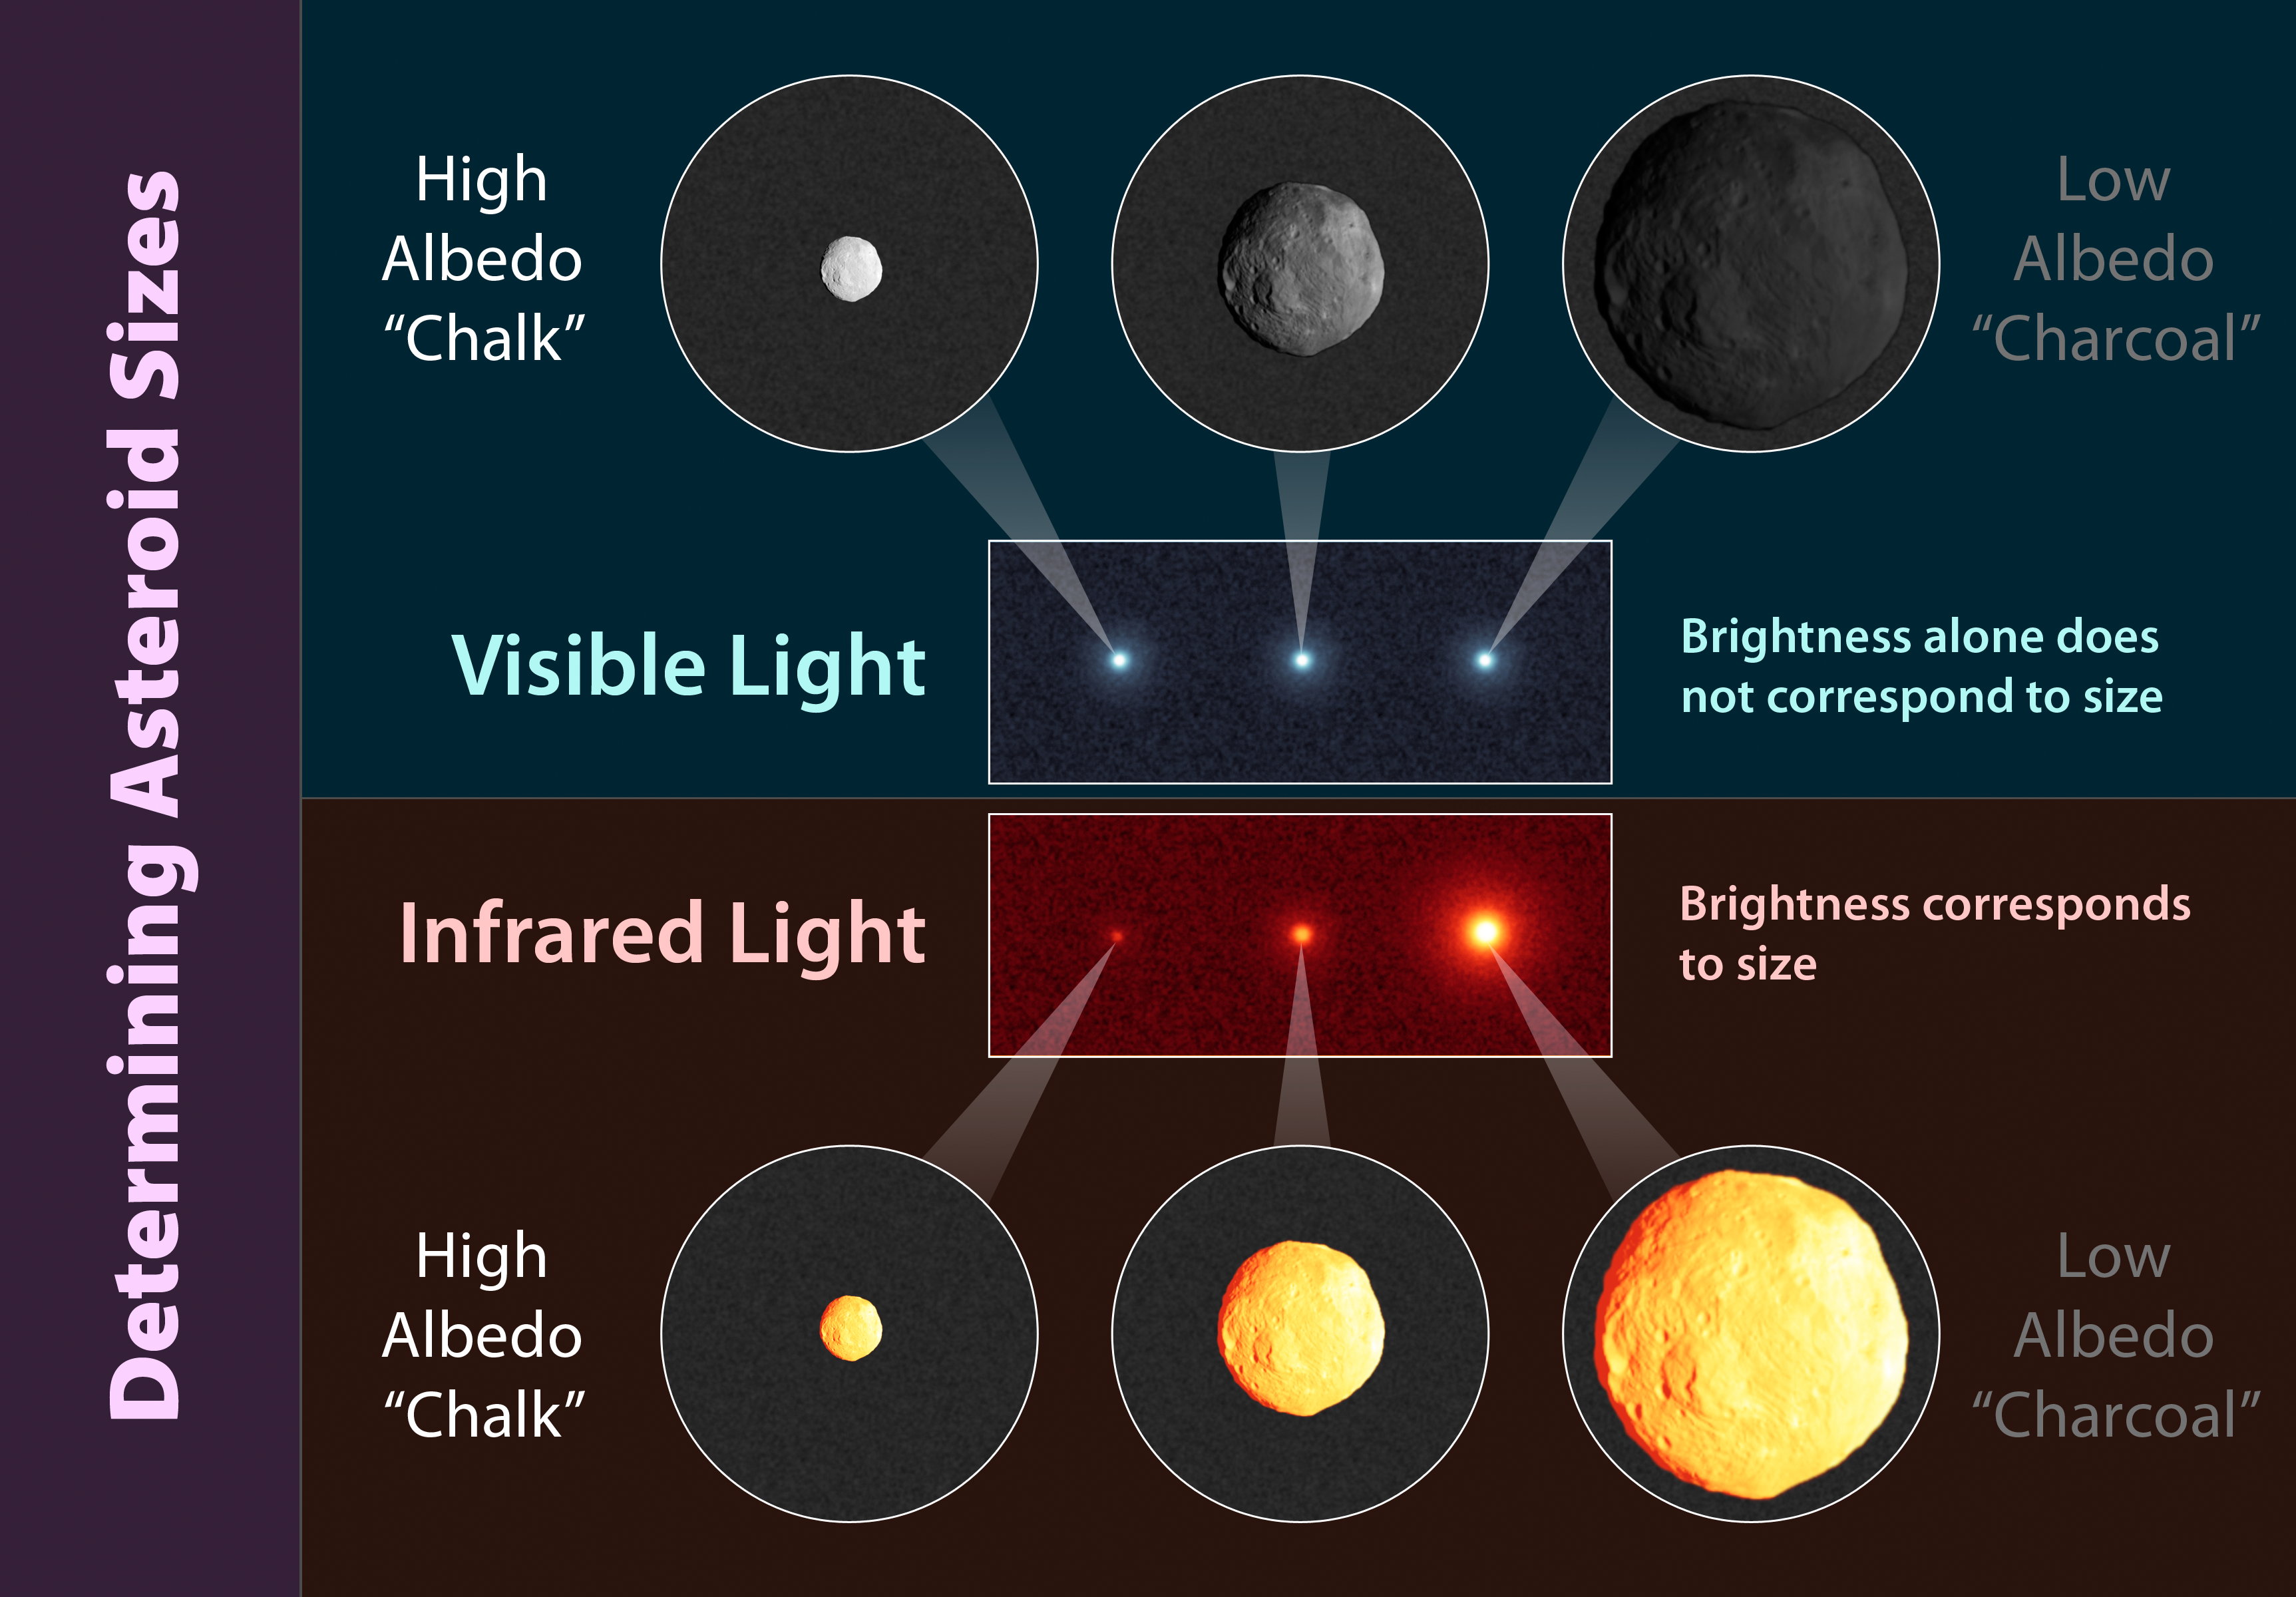

How to Tell the Size of An Asteroid

This chart illustrates how infrared is used to more accurately determine an asteroid’s size. As the top of the chart shows, three asteroids of different sizes can look similar when viewed in visible-light. This is because visible-light from the sun reflects off the surface of the rocks. The more reflective, or shiny, the object is (a feature called albedo), the more light it will reflect. Darker objects reflect little sunlight, so to a telescope from millions of miles away, a large dark asteroid can appear the same as a small, light one. In other words, the brightness of an asteroid viewed in visible light is the result of both its albedo and size.

The bottom half of the chart illustrates what an infrared telescope would see when viewing the same three asteroids. Because infrared detectors sense the heat of an object, which is more directly related to its size, the larger rock appears brighter. In this case, the brightness of the object is not strongly affected by its albedo, or how bright or dark its surface is. When visible and infrared measurements are combined, the albedos of asteroids can be more accurately calculated.

JPL manages the Wide-field Infrared Survey Explorer for NASA’s Science Mission Directorate, Washington. The principal investigator, Edward Wright, is at UCLA. The mission was competitively selected under NASA’s Explorers Program managed by the Goddard Space Flight Center, Greenbelt, Md. The science instrument was built by the Space Dynamics Laboratory, Logan, Utah, and the spacecraft was built by Ball Aerospace & Technologies Corp., Boulder, Colo. Science operations and data processing take place at the Infrared Processing and Analysis Center at the California Institute of Technology in Pasadena. Caltech manages JPL for NASA.

Credit: NASA/JPL-Caltech